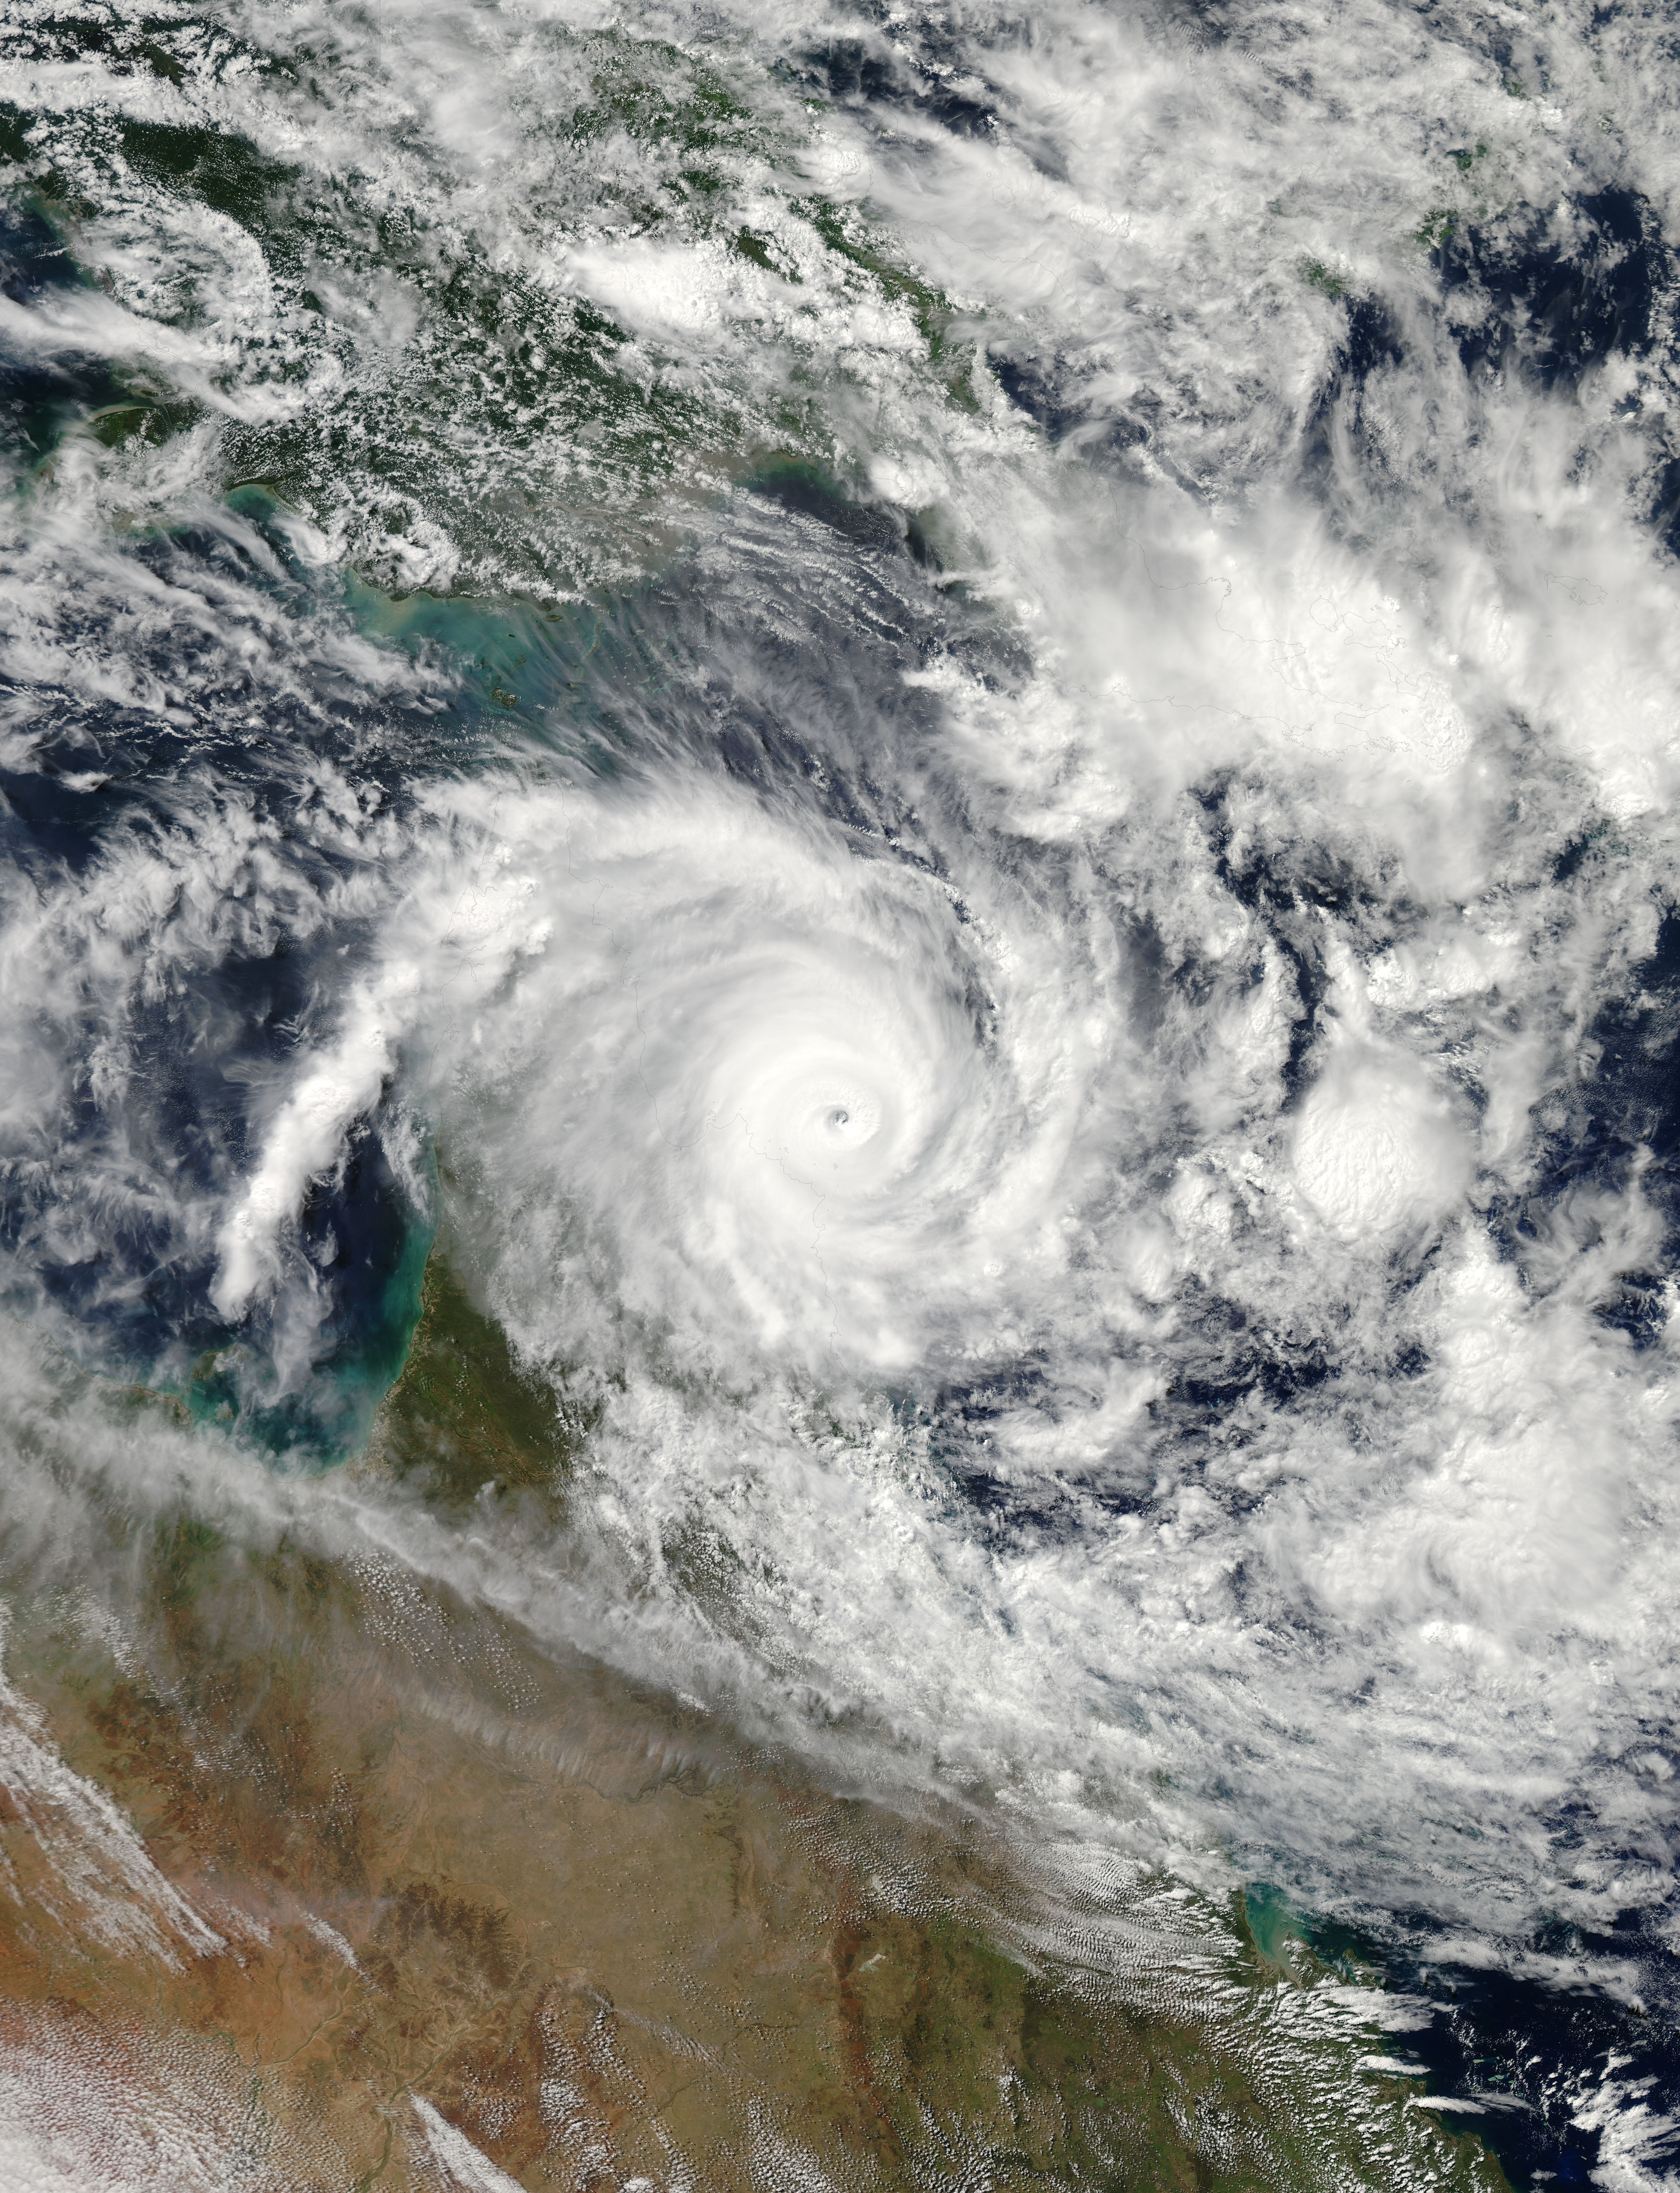

Powerful Tropical Cyclone Ita Making Landfall in Queensland, Australia

NASA's Aqua satellite passed over Tropical Cyclone Ita as it began making landfall on the Eastern Cape York Peninsula of Queensland, Australia, today, April 11, 2014. Ita officially made landfall at Cape Flattery about 9:00 p.m. local AEST time as a Category 4 storm according to reports from the Australian Broadcasting Corporation (ABC). The Moderate Resolution Imaging Spectroradiometer that flies aboard Aqua captured an image of the Category 4 storm on April 11 at 12:00 a.m. EDT (4 a.m. UTC). Satellite imagery indicates the eye is 9.2 miles wide (8 nautical miles, or 14.8 km). Warnings and watches remain in effect as the center of Ita is expected to remain at hurricane strength as it moves in a southerly direction, staying just west of Cairns over the next day. A tropical cyclone warning is in effect between Coen and Innisfail, including Cooktown, Port Douglas, Cairns, extending inland to Kalinga, Palmerville, Mareeba and Chillagoe. A tropical cyclone watch is in effect between Innisfail to Cardwell, extending inland. ABC reported that the strongest maximum sustained winds around the center of circulation were near 142.9 mph (124.2 knots, or 230 kph) and many trees have been downed and homes damaged. According to ABC, preliminary reports suggest that power may be out for a month in some areas. On April 11 at 5 a.m. EDT (9 a.m. UTC), Tropical Cyclone Ita had maximum sustained winds near 143.8 mph (125 knots, or 231.5 kph). It was centered near 14.8 degrees south latitude and 145.3 degrees east longitude, about 168 miles (146 nautical miles, or 288 km) north of Cairns, Australia, and has tracked south-southwestward at 10.3 mph (9 knots, or 16.6 kph). Ita is moving around a subtropical ridge (elongated area) of high pressure and the Joint Typhoon Warning Center expects Ita to start curving to the southeast around that ridge in the next day before heading back out into the Coral Sea. NASA's Goddard Space Flight Center, Greenbelt, Md.

Credit: NASA/GSFC/Jeff Schmaltz/MODIS Land Rapid Response Team Rob Gutro